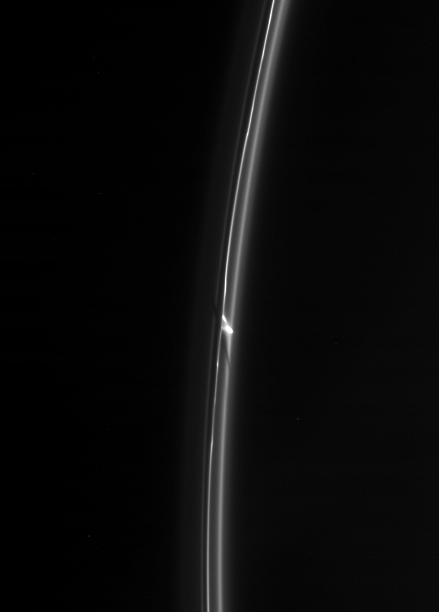

Object of Interest

The Cassini spacecraft spies an intriguing bright clump in Saturn’s F ring. Also of interest is the dark gash that appears to cut through the ring immediately below the clump. Scientists continue to monitor this ring for small, transient clumps of material, as well as the effects of the shepherd moon Prometheus.

This view looks toward the unilluminated side of the rings from about 28 degrees above the ringplane.

The image was taken in visible light with the Cassini spacecraft narrow-angle camera on May 5, 2007 at a distance of approximately 2.1 million kilometers (1.3 million miles) from Saturn. Image scale is 12 kilometers (8 miles) per pixel.

The Cassini-Huygens mission is a cooperative project of NASA, the European Space Agency and the Italian Space Agency. The Jet Propulsion Laboratory, a division of the California Institute of Technology in Pasadena, manages the mission for NASA’s Science Mission Directorate, Washington, D.C. The Cassini orbiter and its two onboard cameras were designed, developed and assembled at JPL. The imaging operations center is based at the Space Science Institute in Boulder, Colo.

Credit: NASA/JPL/Space Science Institute